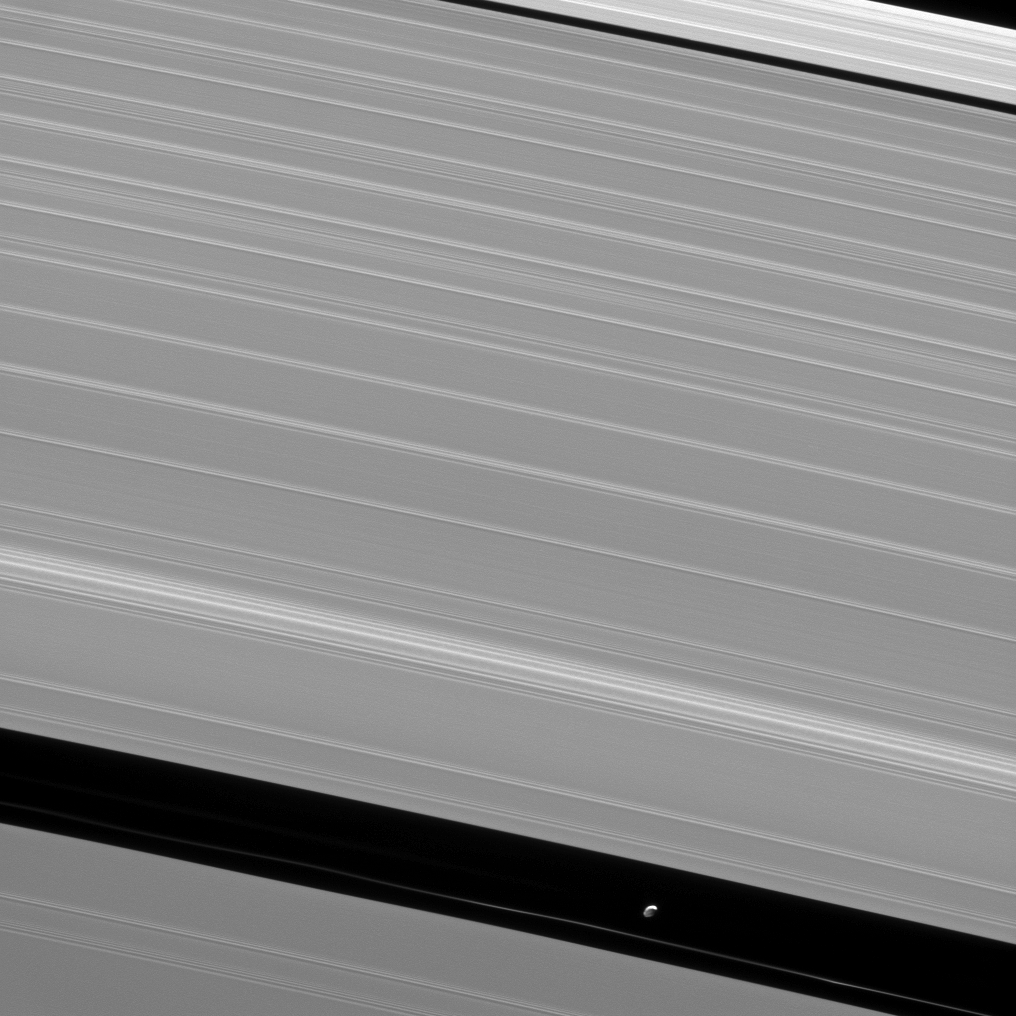

Pan and Waves

The shepherd moon Pan orbits Saturn in the Encke gap while the A ring surrounding the gap displays wave features created by interactions between the ring particles and Saturnian moons.

Pan (17 miles, or 28 kilometers across) maintains the Encke gap through gravitational interactions with ring particles. The wave features in the A ring are generated through interactions between ring particles and moons such as Pan.

This view looks toward the sunlit side of the rings from about 34 degrees above the ringplane. The image was taken in visible light with the Cassini spacecraft narrow-angle camera on May 11, 2013.

The view was obtained at a distance of approximately 240,000 miles (386,000 kilometers) from Saturn and at a Sun-Saturn-spacecraft, or phase, angle of 111 degrees. Image scale is 1 mile (2 kilometers) per pixel.

The Cassini-Huygens mission is a cooperative project of NASA, the European Space Agency and the Italian Space Agency. The Jet Propulsion Laboratory, a division of the California Institute of Technology in Pasadena, manages the mission for NASA’s Science Mission Directorate, Washington, D.C. The Cassini orbiter and its two onboard cameras were designed, developed and assembled at JPL. The imaging operations center is based at the Space Science Institute in Boulder, Colo.

Credit: NASA/JPL-Caltech/Space Science Institute